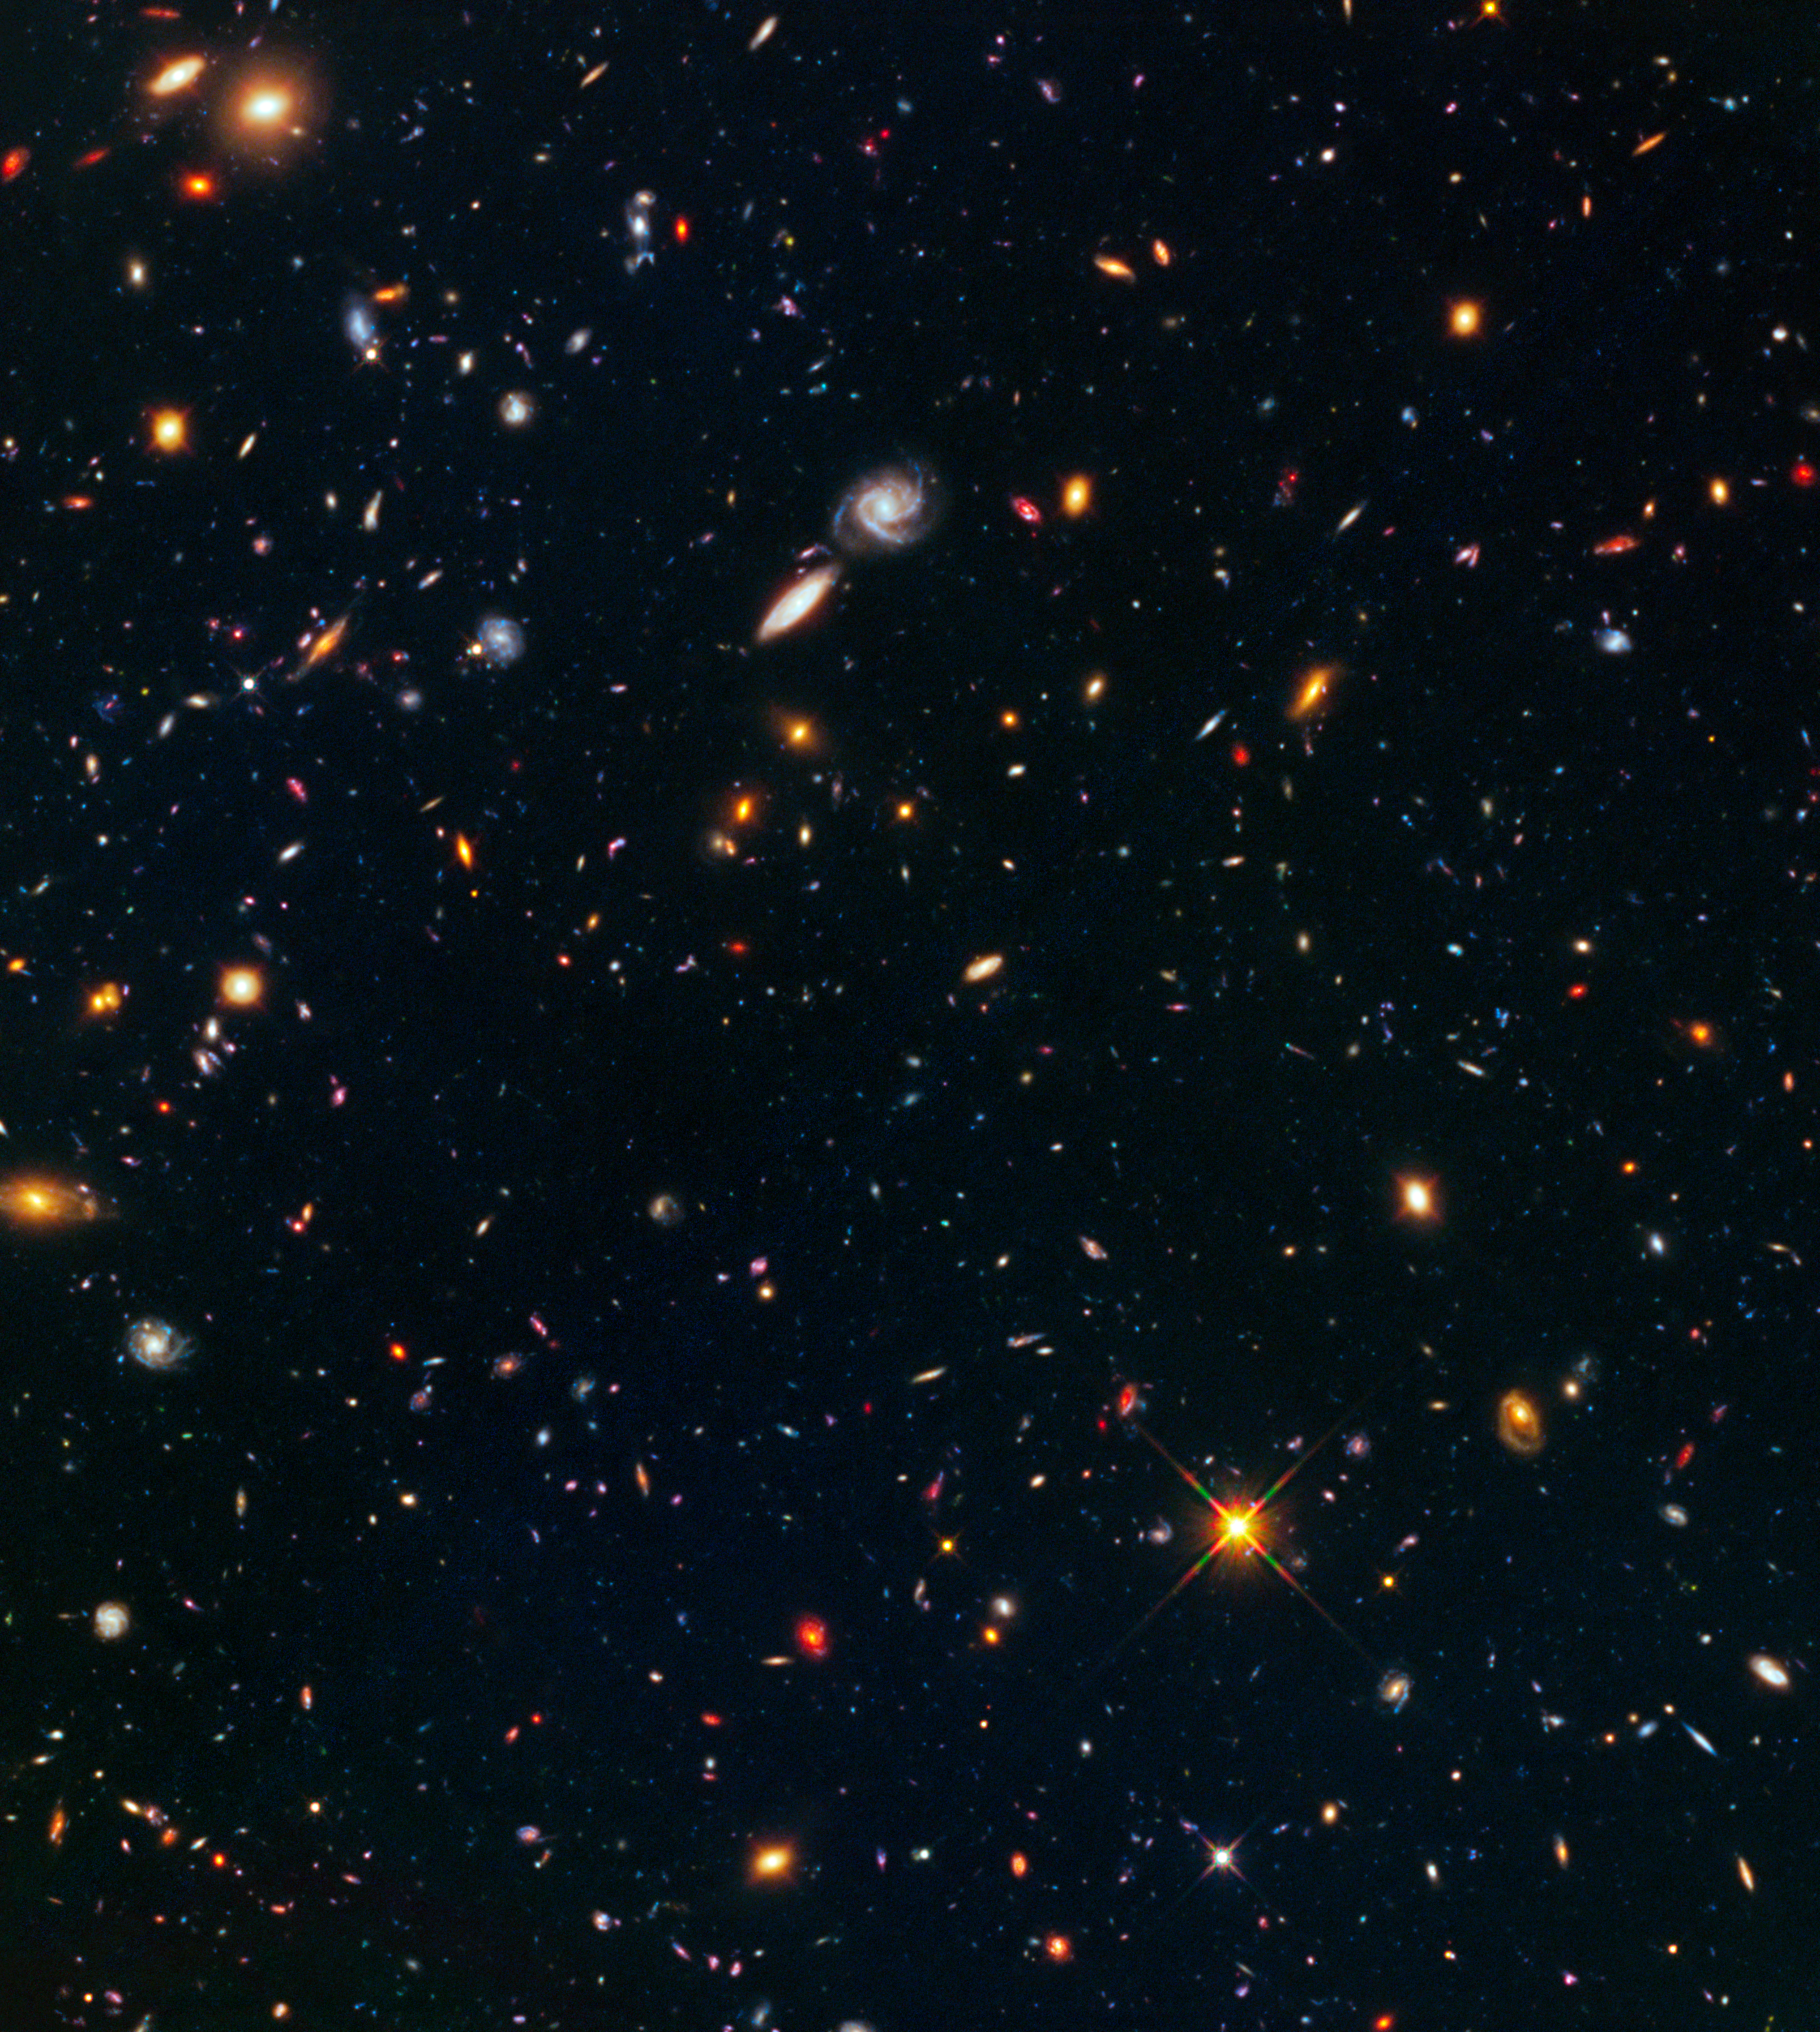

Hubble Frontier Field Galaxy Cluster MACS J0416.1-2403 (Parallel)

Object Name: MACS J0416.1-2403 - parallel
Object Description: Strong-lensing cluster parallel
Instrument: HST/ACS/WFC and HST/WFC3/IR
Filters: ACS/WFC: F435W (I) and F606W (R); ACS/WFC: F814W (I) and WFC3/IR F105W (Y); WFC3/IR: F125W (J), F140W (JH), and F160W (H)

This image is a composite of separate exposures acquired by the WFC3/IR and ACS/WFC instruments. Several filters were used to sample various wavelengths. The color results from assigning different hues (colors) to each monochromatic (grayscale) image associated with an individual filter. In this case, the assigned colors are: Blue: F435W (I) + F606W (R) Green: F814W (I) + WFC3/IR F105W (Y) Red: F125W (J) + F140W (JH) + F160W (H)

Credit: NASA, ESA, and J. Lotz (STScI) and the HFF team